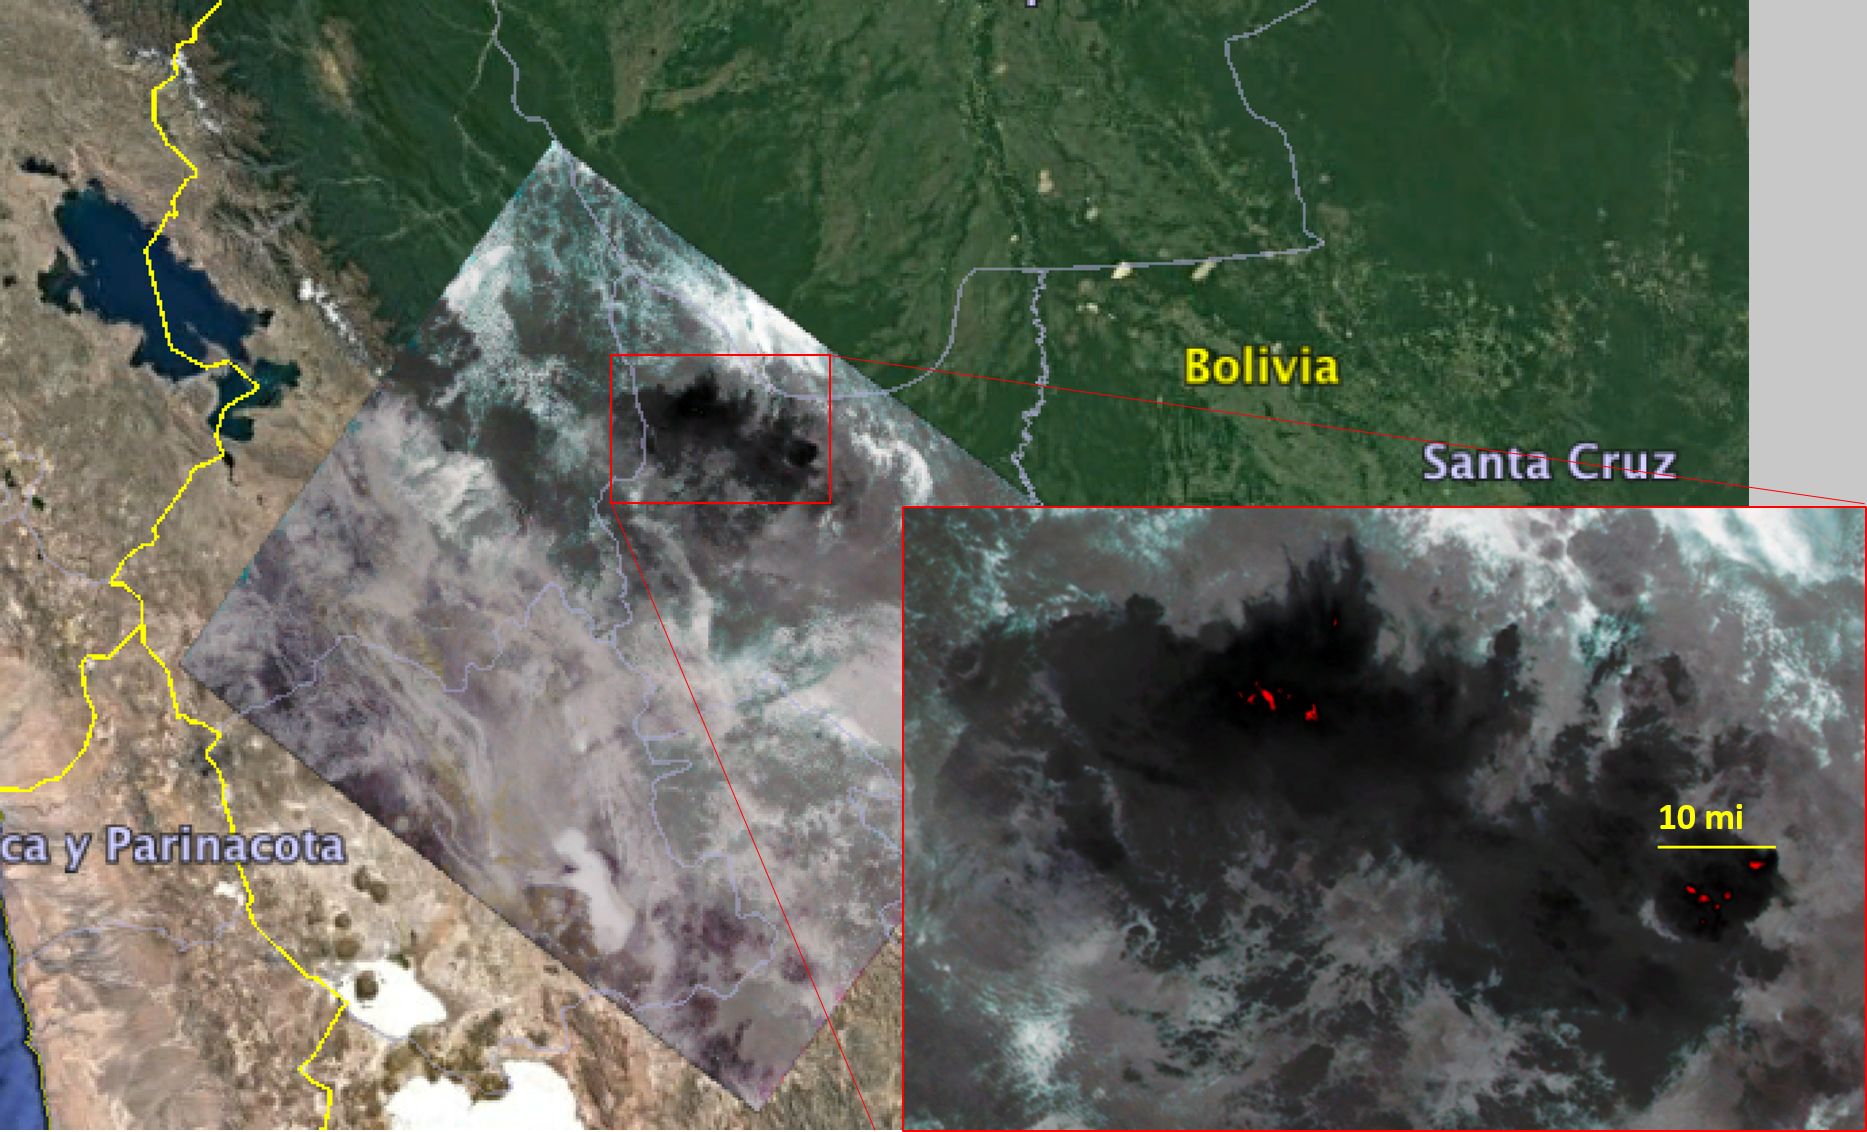

Amazon Fires Seen by NASA’s ECOSTRESS

Figure 1

NASA’s Ecosystem Spaceborne Thermal Radiometer Experiment on Space Station (ECOSTRESS) captured new imagery of fires in the Amazon regions of Brazil and Bolivia on Aug. 23, 2019. The red areas are where surface temperatures exceeded the maximum measureable temperature of the instrument’s sensor (approximately 220 degrees Fahrenheit or 104 degrees Celsius), highlighting the burning areas along the fire fronts. The dark wispy areas indicate thick smoke — thick enough that it obscures much of the fire from view. The measurements cover areas of about 77 by 77 yards (70 by 70 meters) each, or about the size of a football field.

Credit: NASA/JPL-Caltech